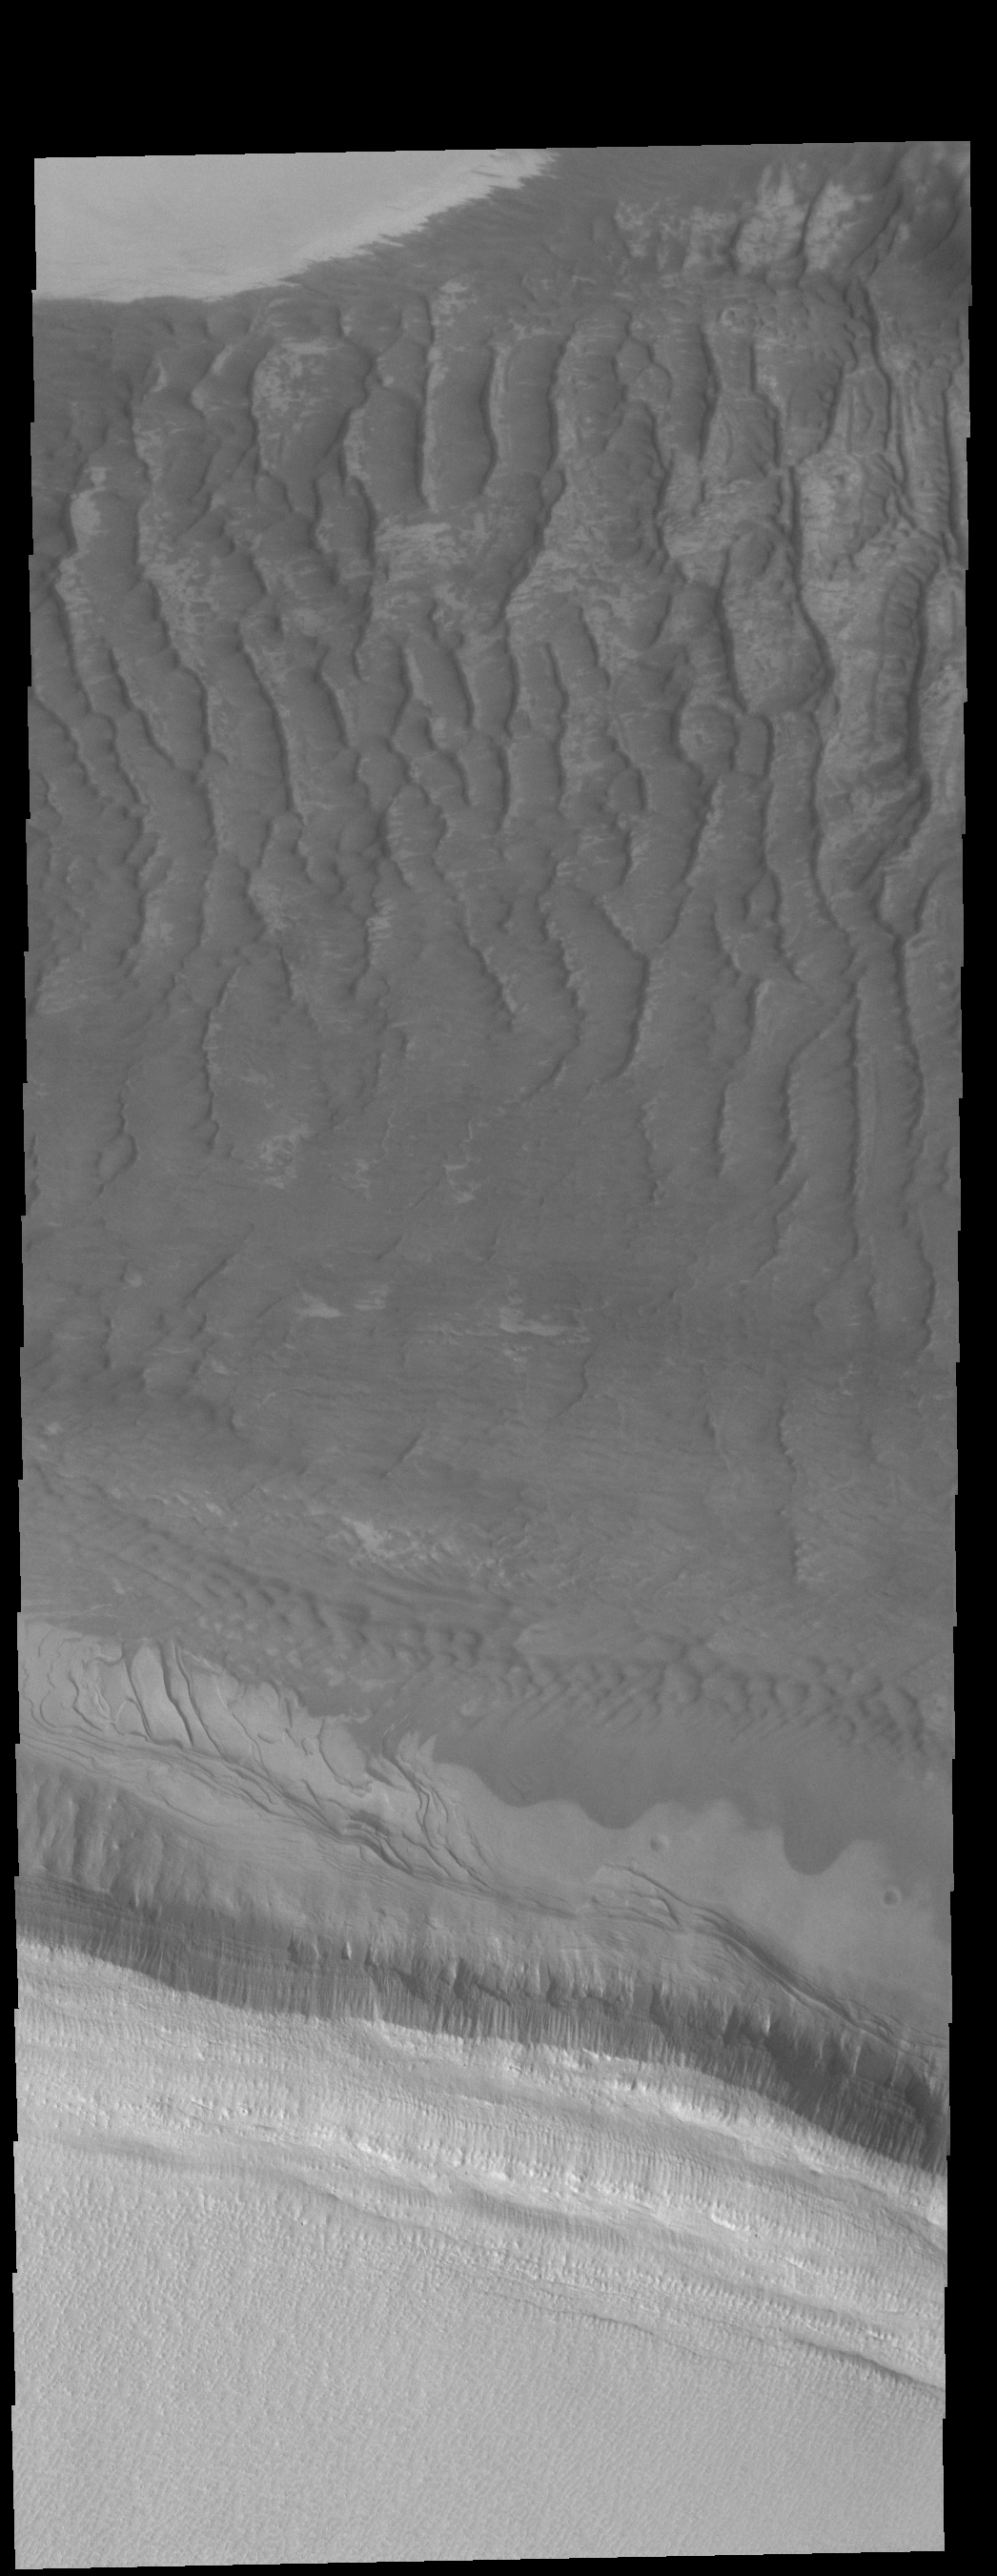

On the Edge

At the bottom of this image is the layered edge of the south polar cap. There are more layers visible between the bright polar material and the dark sand dunes at the top of the image. These mid-toned layers most likely still contain polar ice but probably underneath a thick dust cover.

Credit: NASA/JPL-Caltech/ASU